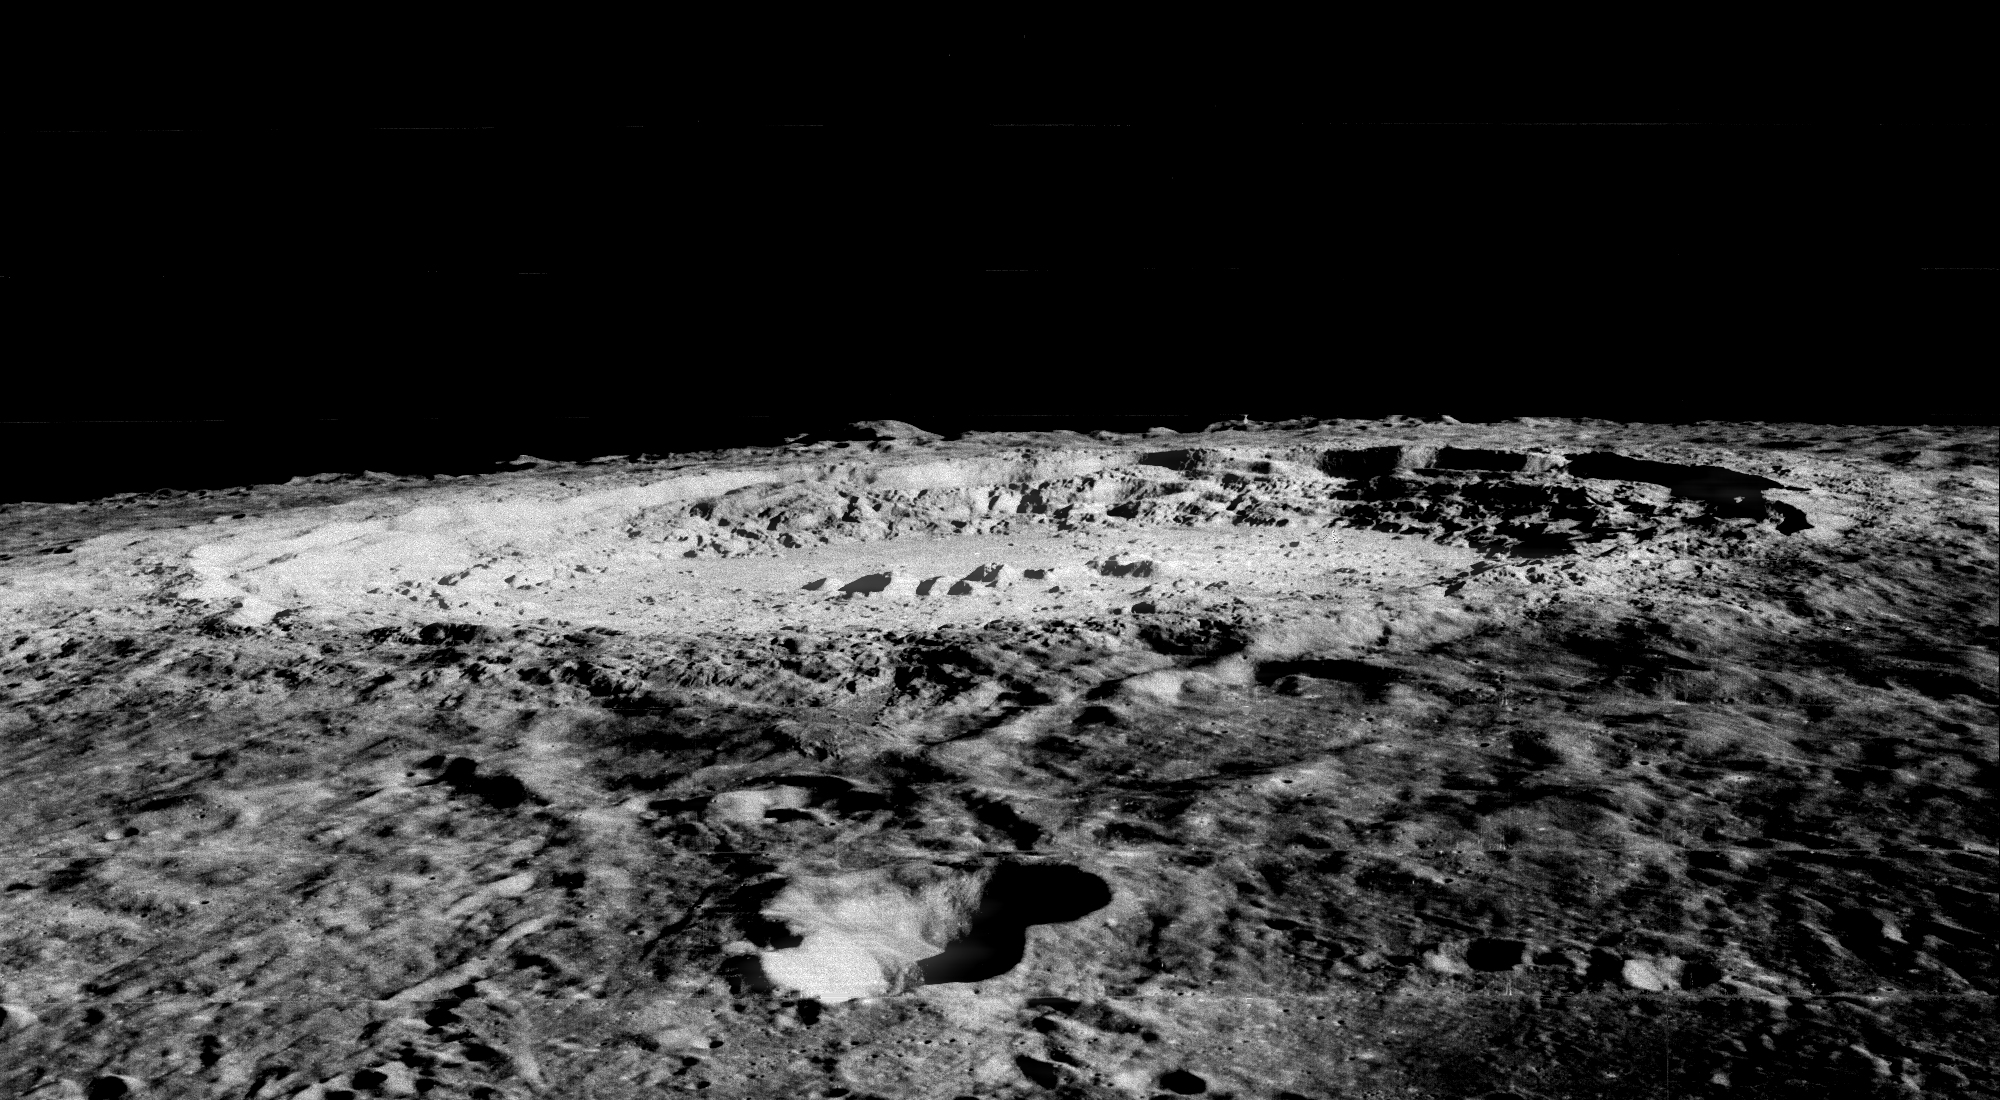

Limb of Copernicus Impact Crater

Copernicus is 93 km wide and is located within the Mare Imbrium Basin, northern nearside of the Moon (10 degrees N., 20 degrees W.). Image shows crater floor, floor mounds, rim, and rayed ejecta. Rays from the ejecta are superposed on all other surrounding terrains which places the crater in its namesake age group: the Copernican system, established as the youngest assemblage of rocks on the Moon (Shoemaker and Hackman, 1962, The Moon: London, Academic Press, p.289- 300).

Credit: NASA/JPL/USGS